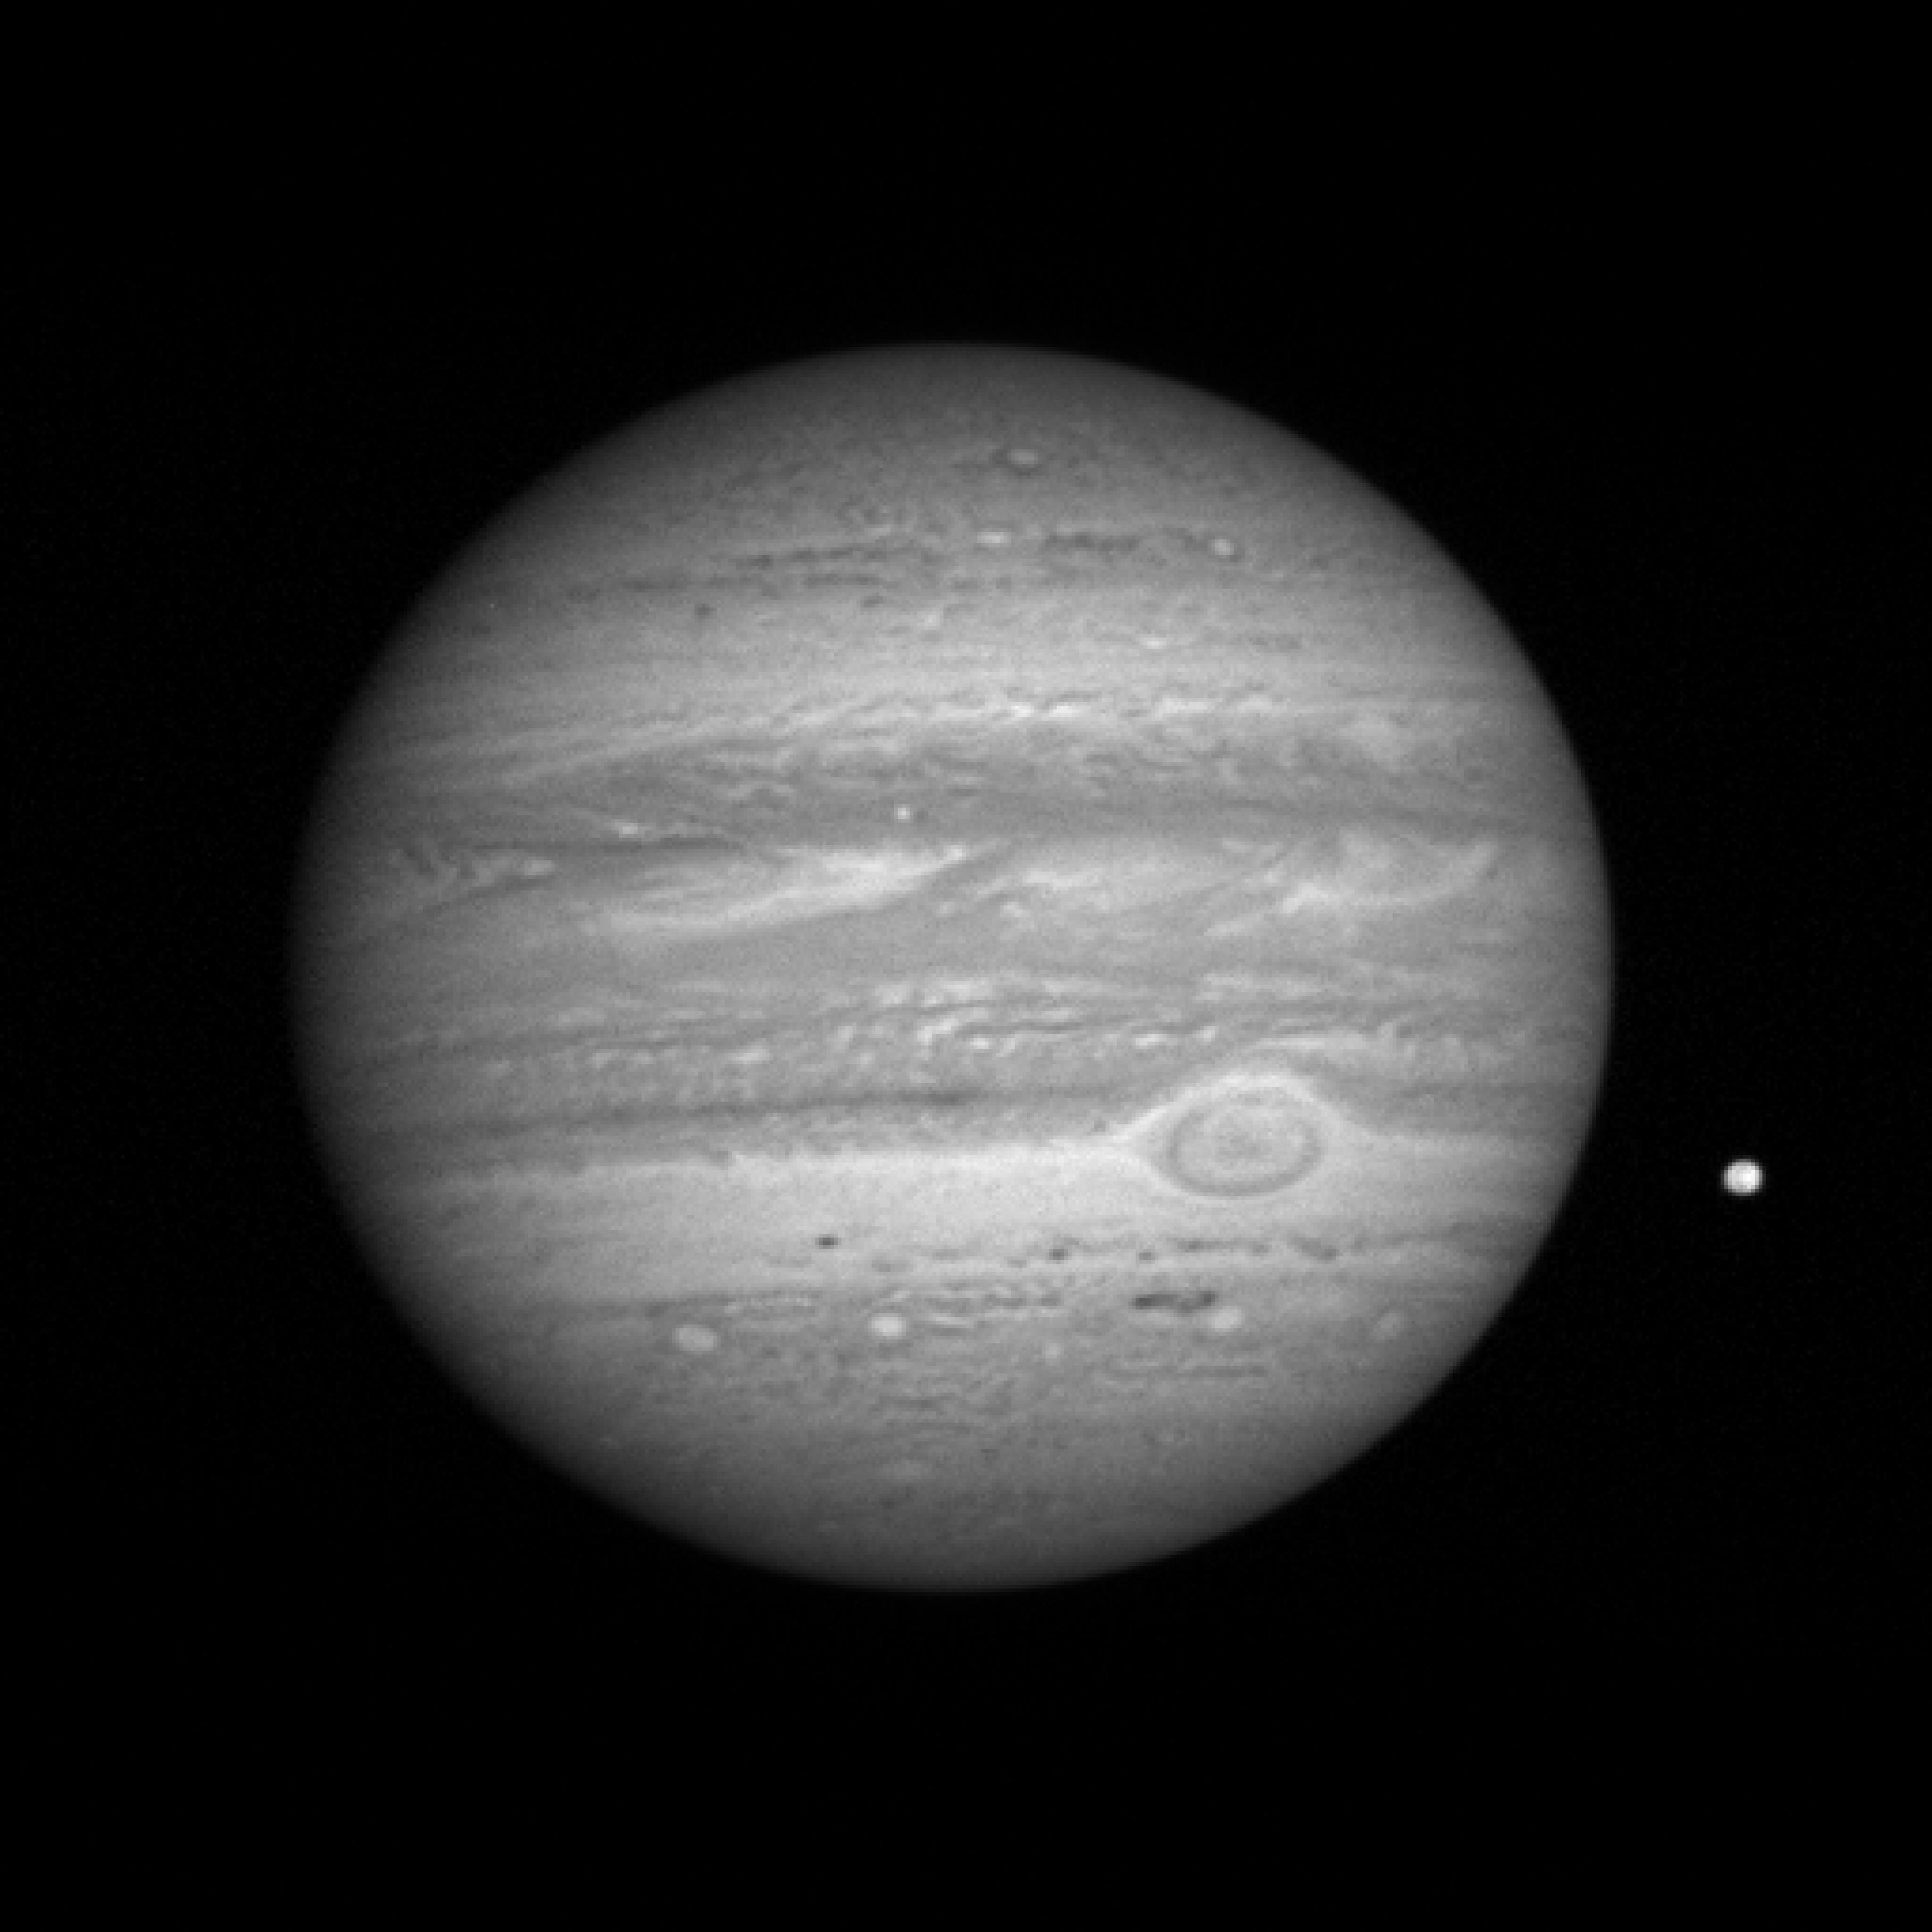

On Approach: Jupiter and Io

On Approach: Jupiter and Io

This sequence of images was taken on Jan. 8, 2007, with the New Horizons Long Range Reconnaissance Imager (LORRI), while the spacecraft was about 81 million kilometers (about 50 million miles) from Jupiter. Jupiter’s volcanic moon Io is to the right; the planet’s Great Red Spot is also visible. The image was one of 11 taken during the Jan. 8 approach sequence, which signaled the opening of the New Horizons Jupiter encounter.

Even in these early approach images, Jupiter shows different face than what previous visiting spacecraft — such as Voyager 1, Galileo and Cassini — have seen. Regions around the equator and in the southern tropical latitudes seem remarkably calm, even in the typically turbulent “wake” behind the Great Red Spot.

The New Horizons science team will scrutinize these major meteorological features — including the unexpectedly calm regions — to understand the diverse variety of dynamical processes on the solar system’s largest planet. These include the newly formed Little Red Spot, the Great Red Spot and a variety of zonal features.

Credit: NASA/Johns Hopkins University Applied Physics Laboratory/Southwest Research Institute